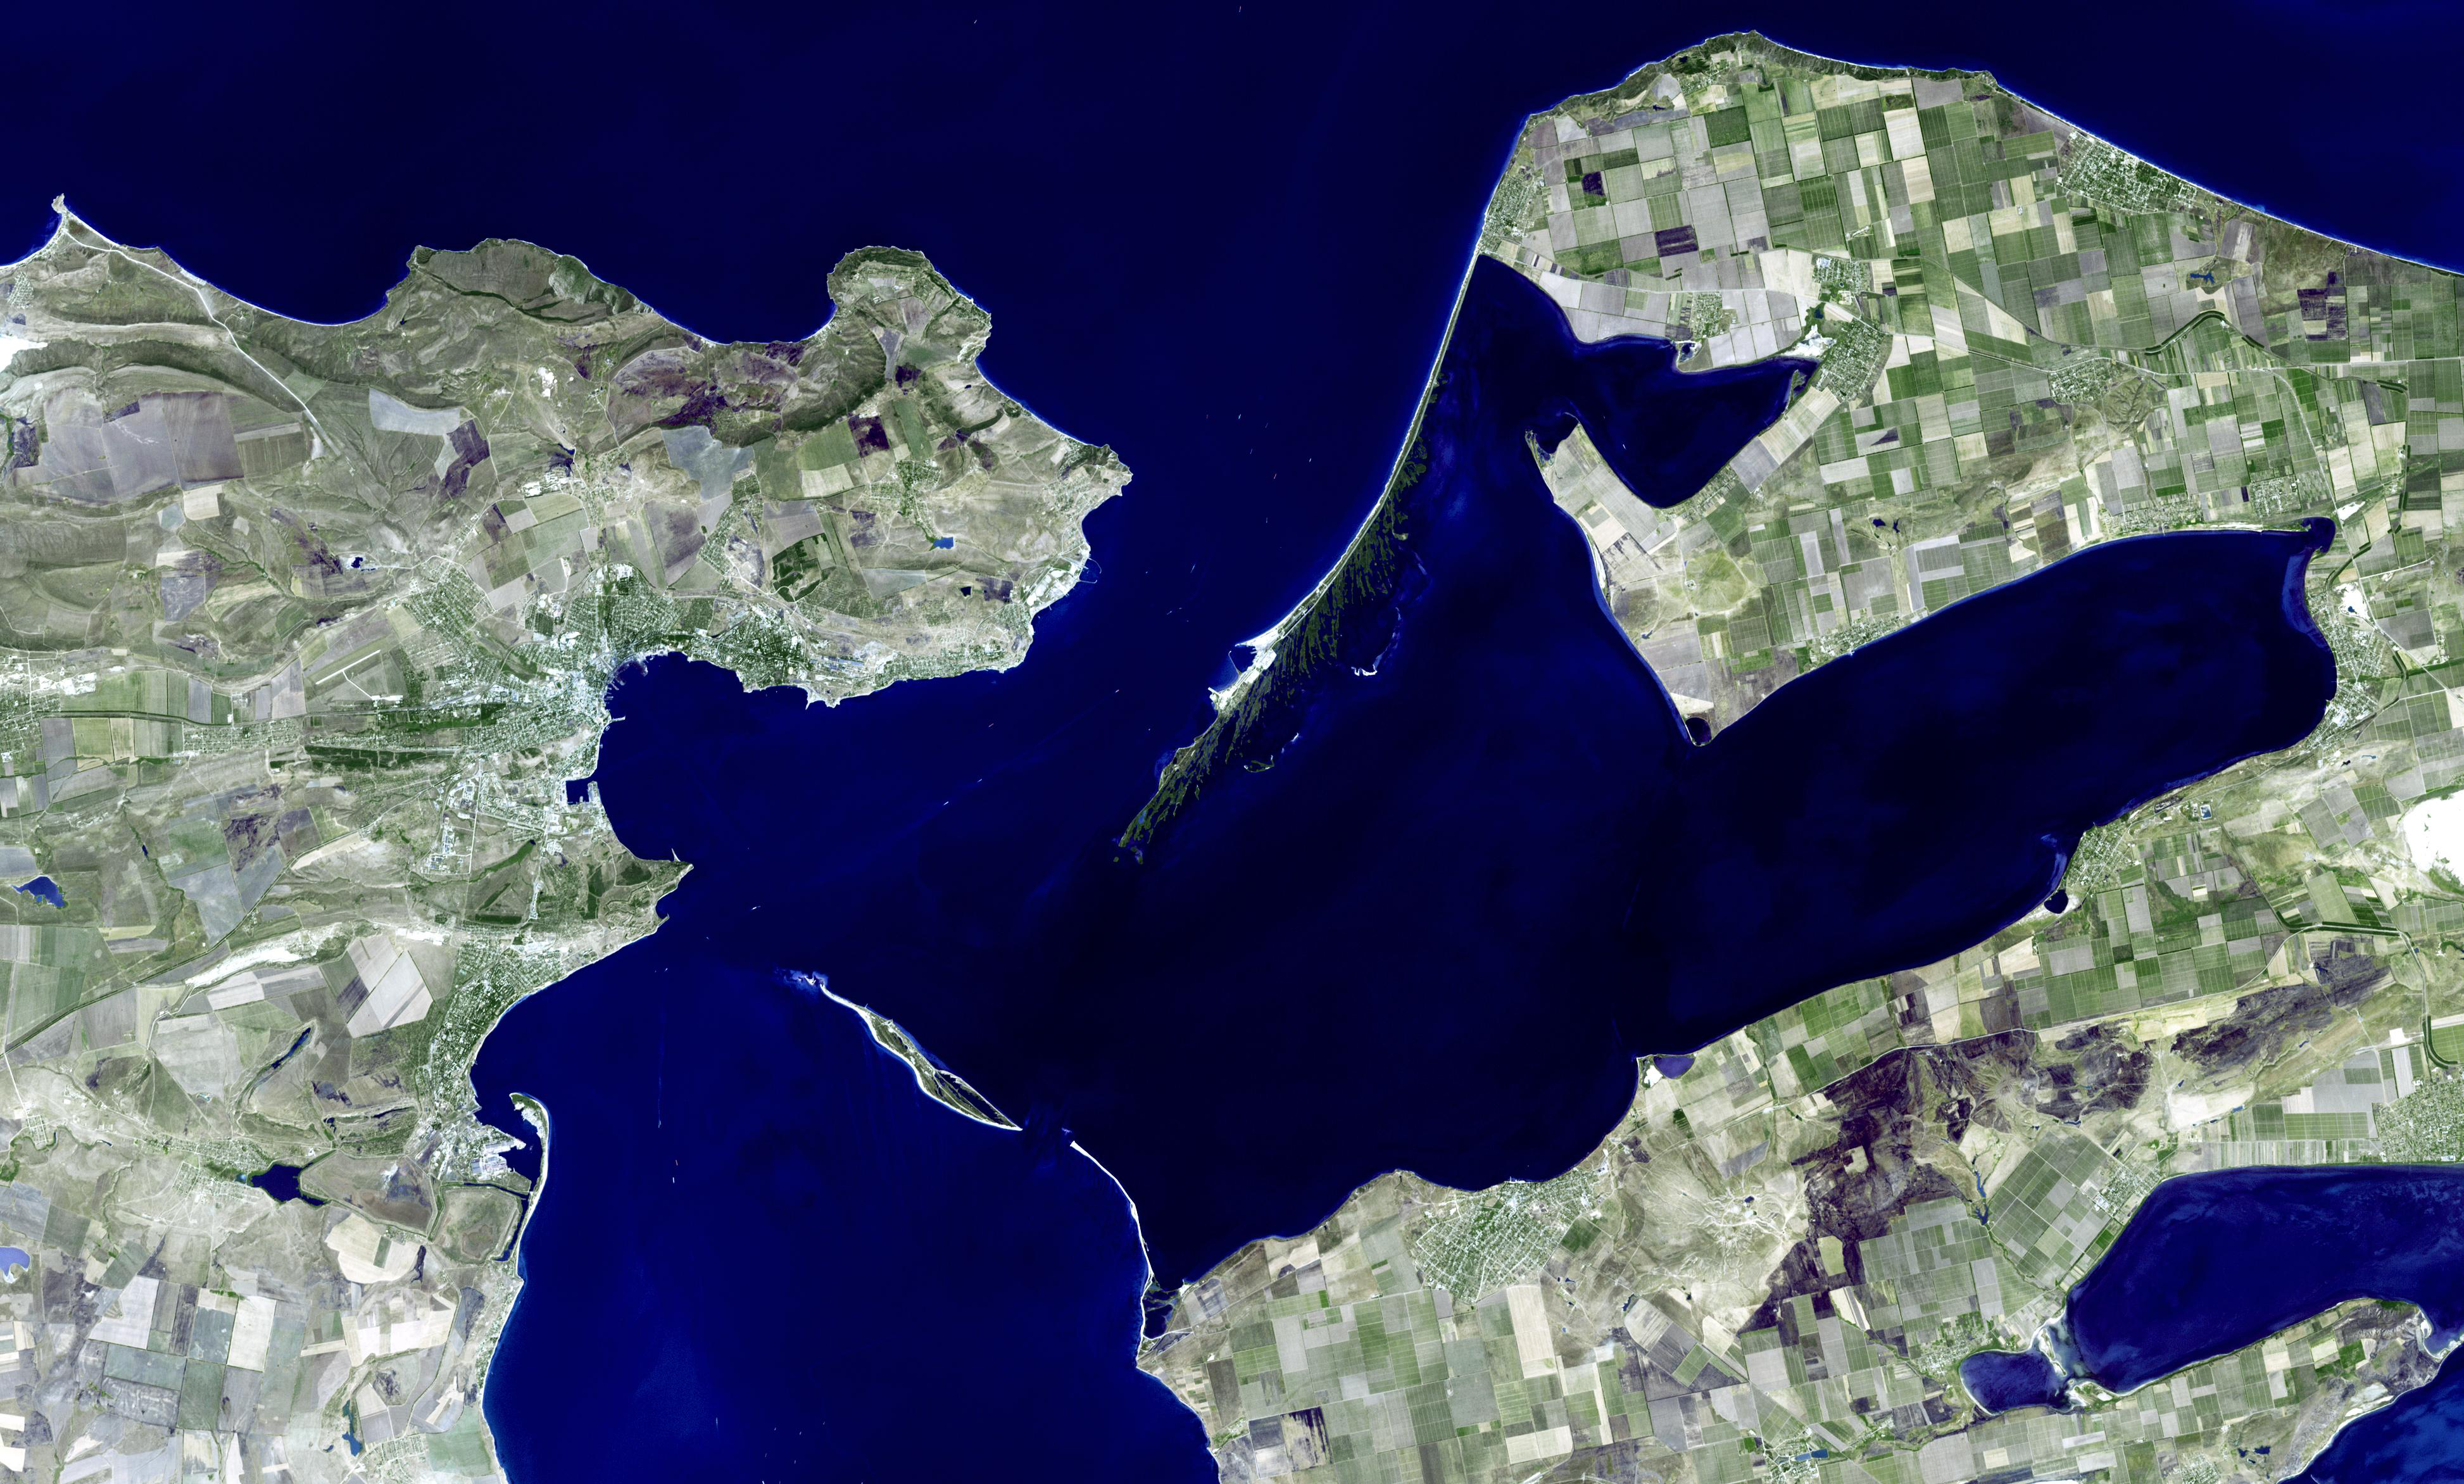

Kerch, Ukraine

Kerch is one of the most ancient cities of Ukraine, and is strategically located along the Strait of Kerch between the Sea of Azov and the Black Sea. Already inhabited by the 17th century BCE, Kerch as a city started in the 7th century BCE when Greek colonists founded a city-state named Panticapaeum (fish road). Capital of an extensive kingdom, Panticapaeum suffered from Ostrogoth raids in the 1st century, and devastation by the Huns in 375. From the 6th century the city was under the Byzantine Empire. In the 7th century, the Turkic Khazars took control, and the city was named Karcha. From the 10th century the city was a Slavic settlement, then a Mongol city, then a Genoese colony in the 14th century. In 1475 Karcha passed to the Ottoman Empire. In 1771, Kerch passed into Russian hands; and finally became a city in the independent country of Ukraine. The image was acquired 22 August 2008, covers an area of 53 x 34 km, and is located near 45.3 degrees north latitude, 36.5 degrees east longitude. (Information from Wikipedia)

With its 14 spectral bands from the visible to the thermal infrared wavelength region and its high spatial resolution of 15 to 90 meters (about 50 to 300 feet), ASTER images Earth to map and monitor the changing surface of our planet. ASTER is one of five Earth-observing instruments launched December 18, 1999, on NASA’s Terra satellite. The instrument was built by Japan’s Ministry of Economy, Trade and Industry. A joint U.S./Japan science team is responsible for validation and calibration of the instrument and the data products.

The broad spectral coverage and high spectral resolution of ASTER provides scientists in numerous disciplines with critical information for surface mapping and monitoring of dynamic conditions and temporal change. Example applications are: monitoring glacial advances and retreats; monitoring potentially active volcanoes; identifying crop stress; determining cloud morphology and physical properties; wetlands evaluation; thermal pollution monitoring; coral reef degradation; surface temperature mapping of soils and geology; and measuring surface heat balance.

The U.S. science team is located at JPL, Pasadena, Calif. The Terra mission is part of NASA’s Science Mission Directorate.

Credit: NASA/GSFC/METI/ERSDAC/JAROS, and U.S./Japan ASTER Science Team